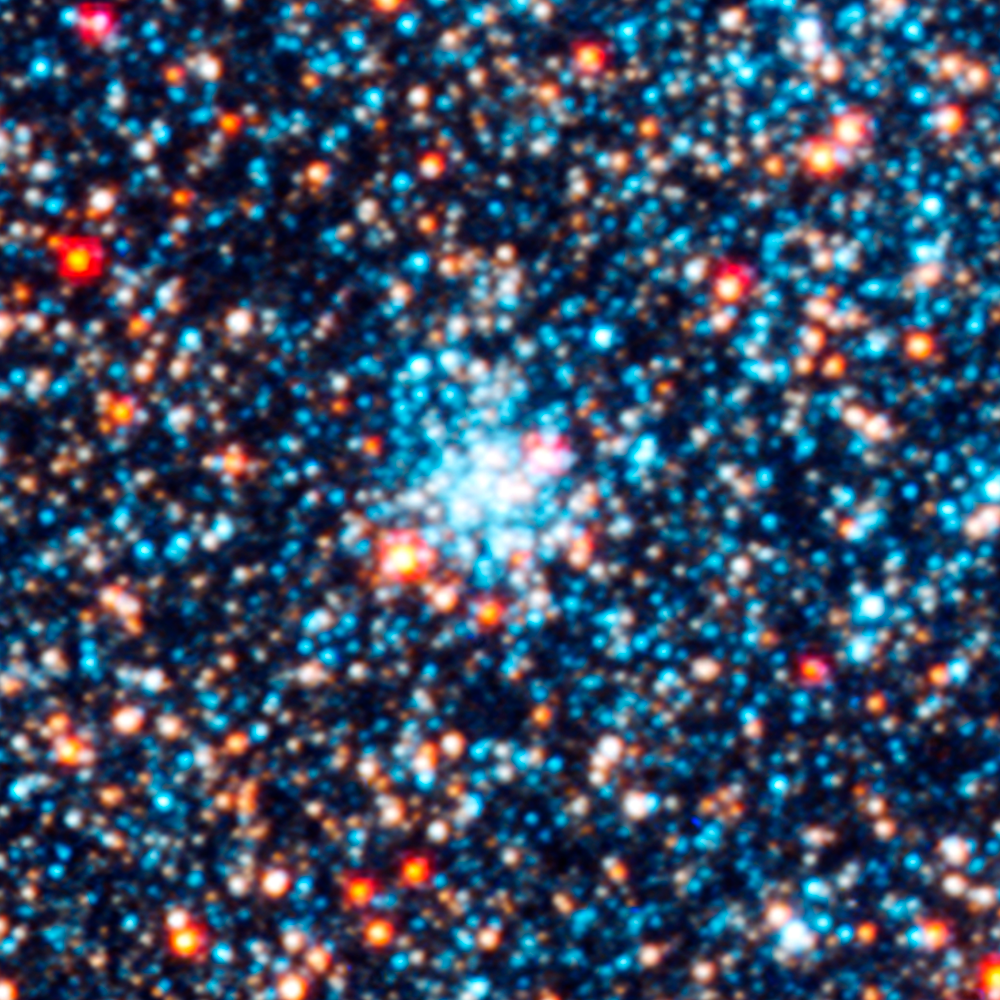

Star Cluster AP6

Object Name: M31, Andromeda Galaxy, AP6
Object Description: Star cluster
Instrument: HST/ACS/WFC, HST/WFC3/UVIS, and HST/WFC3/IR
Filters: F336W (U), F475W (g), F814W (I), and F160W (H)

This images is a composite of separate exposures acquired by the ACS and WFC3 instruments on the Hubble Space Telescope. Several filters were used to sample broad wavelength ranges. The color results from assigning different hues (colors) to each monochromatic (grayscale) image associated with an individual filter. In this case, the assigned colors are: Blue: WFC3/UVIS F336W (U) Green: ACS/WFC F475W (g) Yellow: ACS/WFC F814W (I) Red: WFC3/IR F160W (H)

Credit: NASA, ESA, J. Dalcanton, B.F. Williams, L.C. Johnson (University of Washington), and the PHAT team